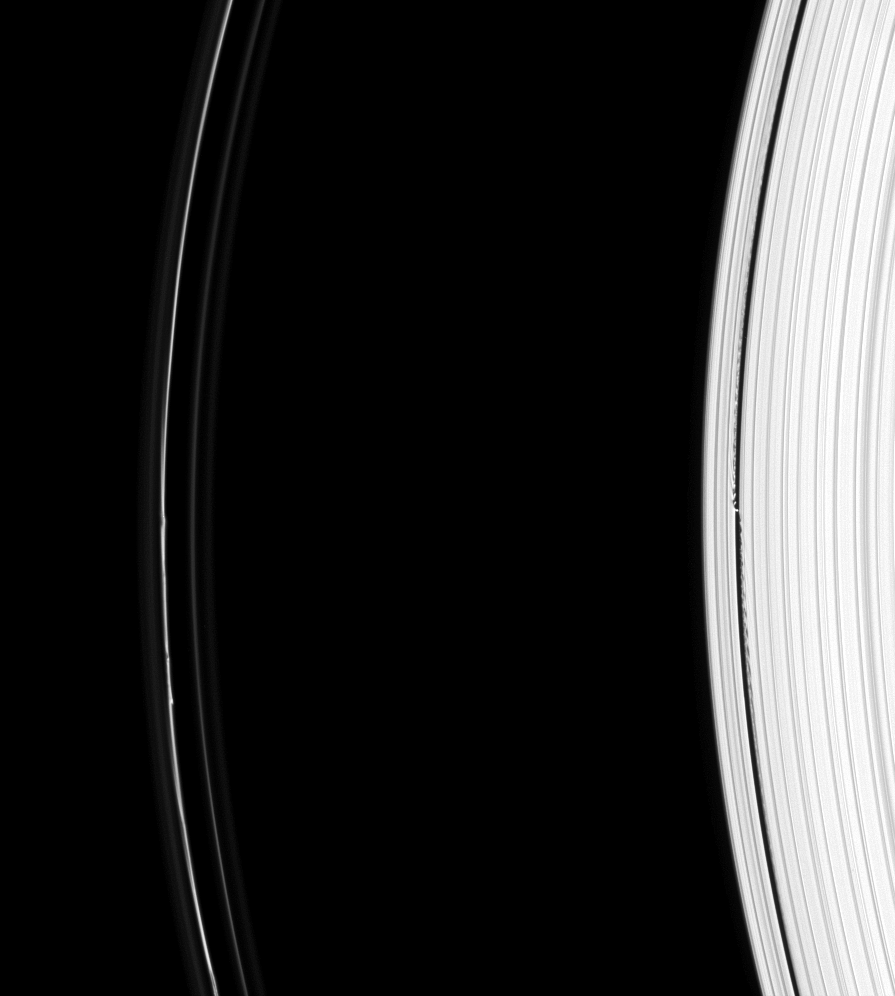

From A to F

The Cassini spacecraft captures signs of activity on both sides of the Roche Division— the region between Saturn’s A and F rings.

At right, the small moon Daphnis (8 kilometers, or 5 miles across) makes waves in the edges of the narrow Keeler Gap. At left are several minor kinks in the narrow core of the F ring.

This view looks toward the unilluminated side of the rings from about 18 degrees above the ringplane. The image was taken in visible light with the Cassini spacecraft narrow-angle camera on Aug. 31, 2008. The view was acquired at a distance of approximately 1.2 million kilometers (735,000 miles) from Saturn. Image scale is 7 kilometers (4 miles) per pixel.

The Cassini-Huygens mission is a cooperative project of NASA, the European Space Agency and the Italian Space Agency. The Jet Propulsion Laboratory, a division of the California Institute of Technology in Pasadena, manages the mission for NASA’s Science Mission Directorate, Washington, D.C. The Cassini orbiter and its two onboard cameras were designed, developed and assembled at JPL. The imaging operations center is based at the Space Science Institute in Boulder, Colo.

Credit: NASA/JPL/Space Science Institute